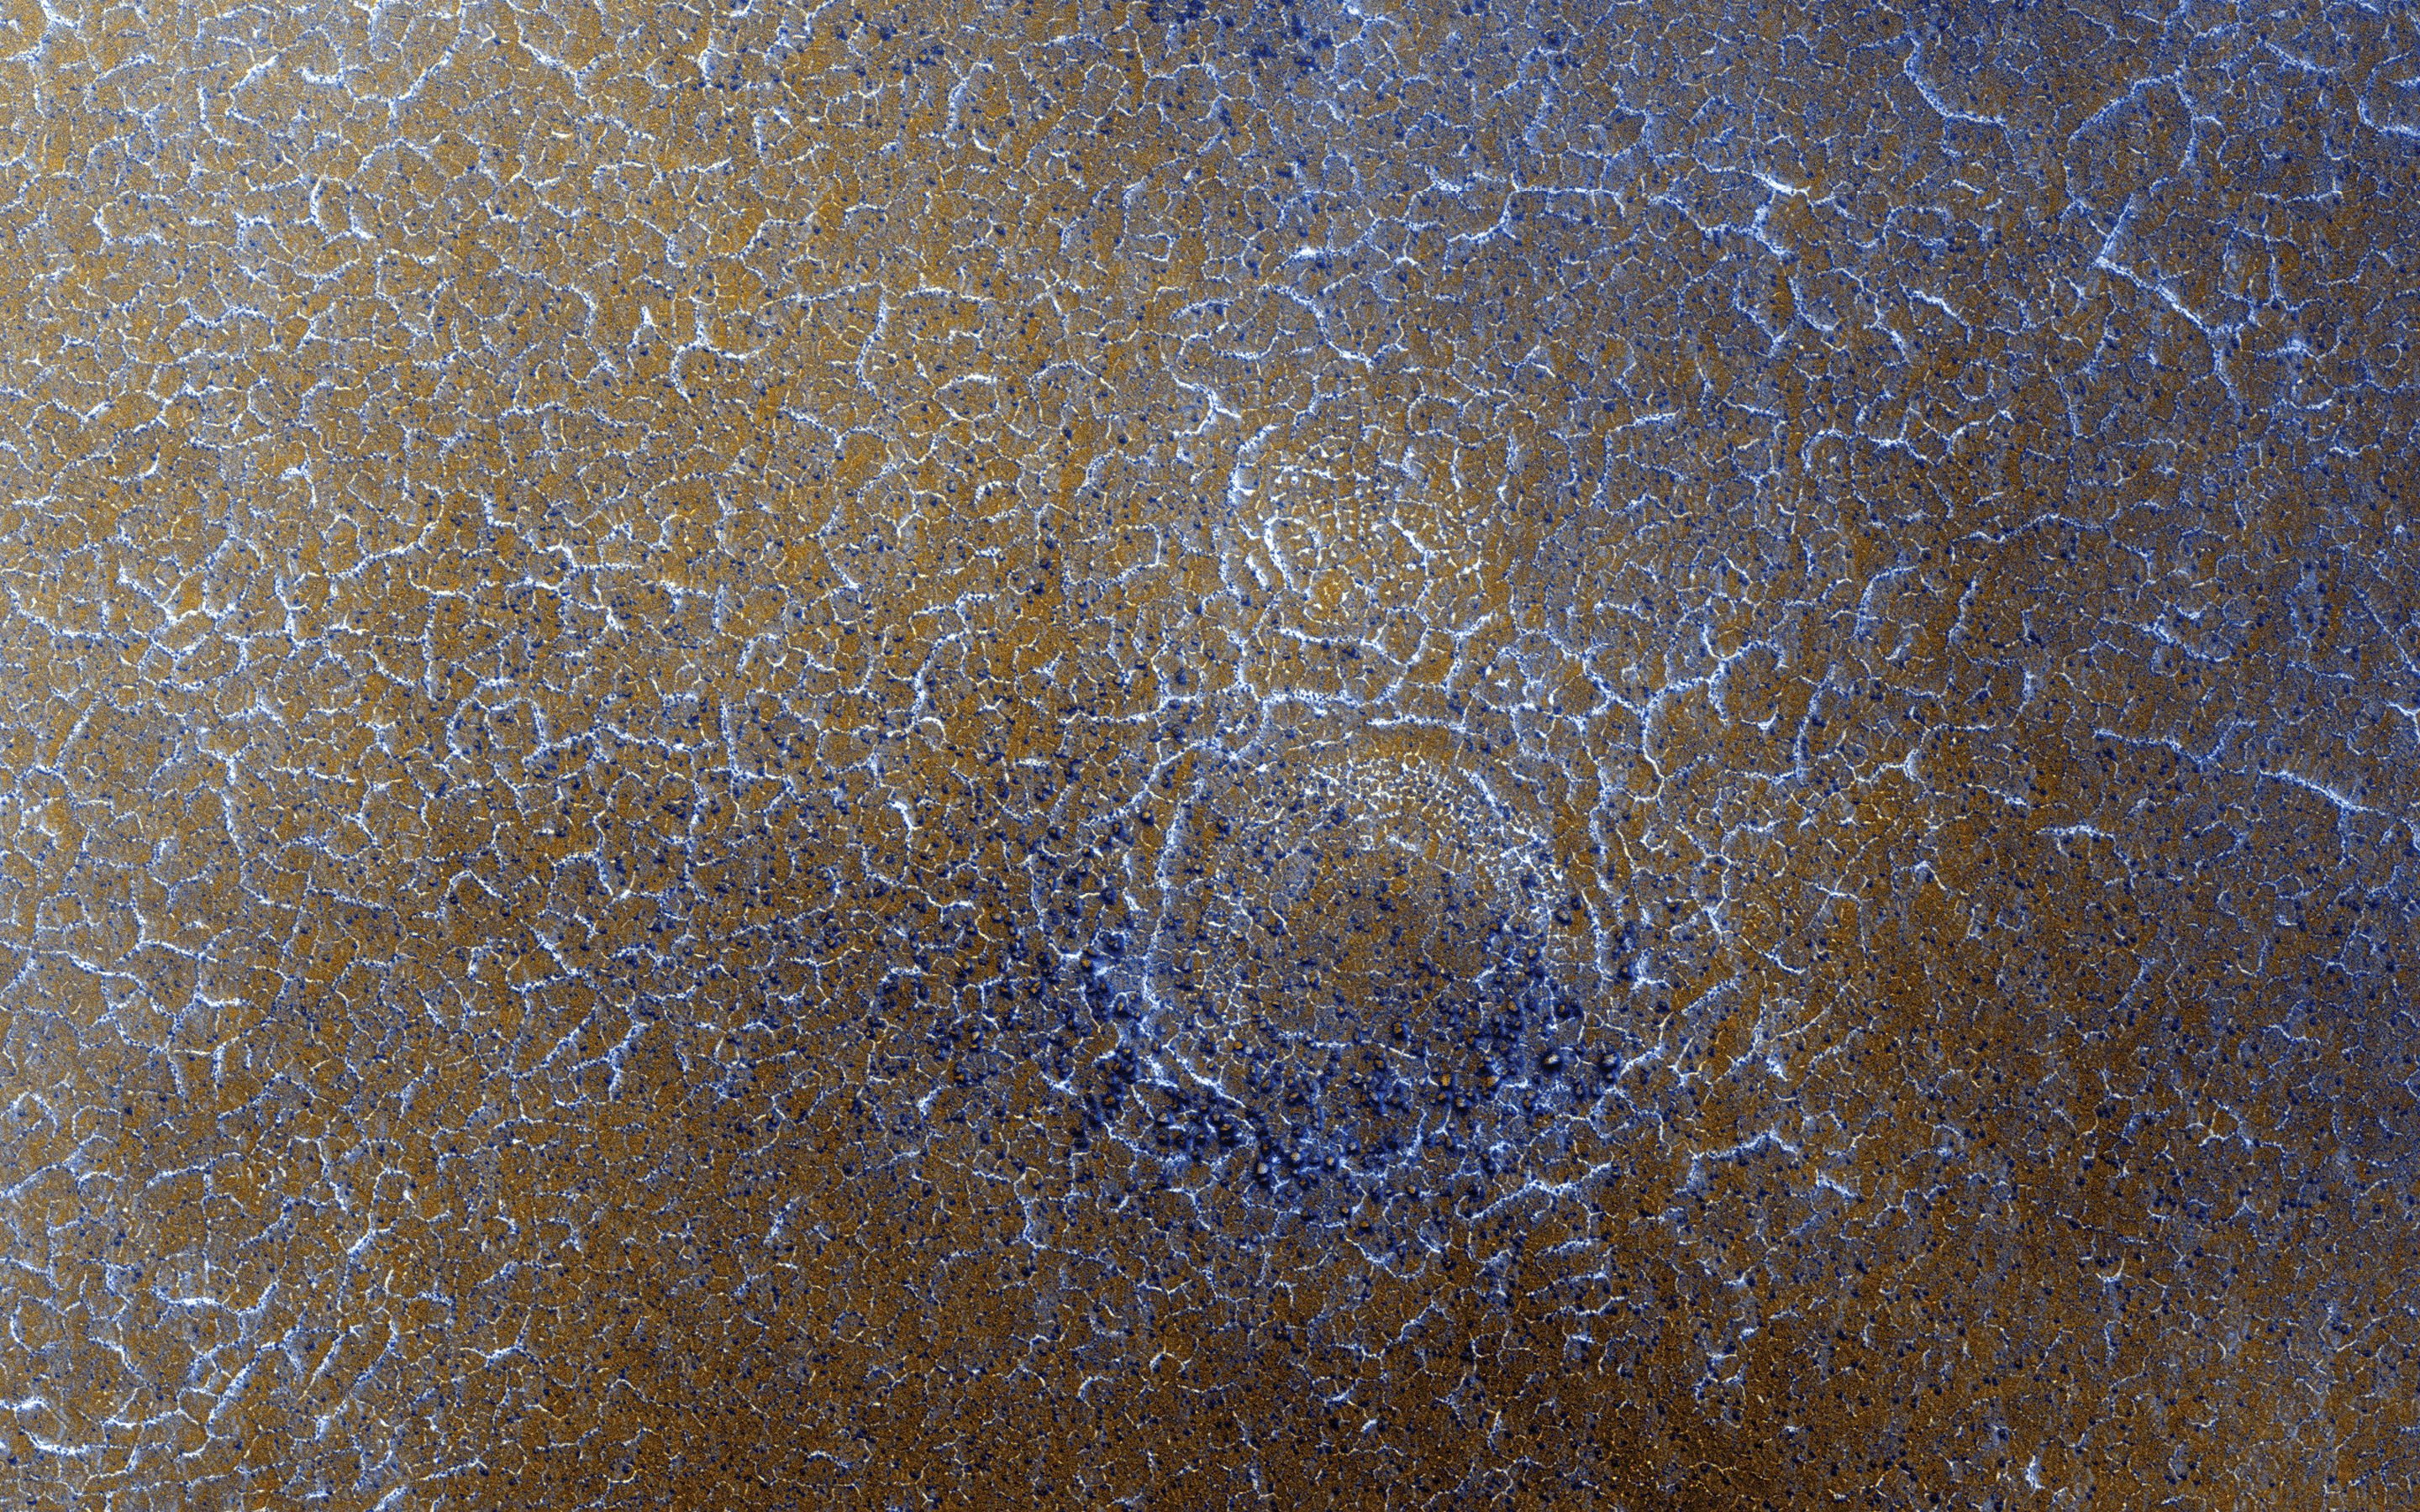

Spring Frost on a Cold World

Winter on Mars comes with a blanket of carbon dioxide snow. During the spring “thaw,” this snow evaporates into the atmosphere, lingering longest in the shallow depressions such as the troughs of polygon patterned ground.

Enhanced color shows the carbon dioxide snow as bluish-white patches among areas of rusty red bare ground. We took this image in 2008 as a possible landing site for the Phoenix Lander that arrived on Mars later that same year.

The map is projected here at a scale of 25 centimeters (9.8 inches) per pixel. [The original image scale is 31.9 centimeters (12.6 inches) per pixel (with 1 x 1 binning); objects on the order of 96 centimeters (37.8 inches) across are resolved.] North is up.

The University of Arizona, Tucson, operates HiRISE, which was built by Ball Aerospace & Technologies Corp., Boulder, Colorado. NASA’s Jet Propulsion Laboratory, a division of Caltech in Pasadena, California, manages the Mars Reconnaissance Orbiter Project for NASA’s Science Mission Directorate, Washington.

Credit: NASA/JPL-Caltech/University of Arizona